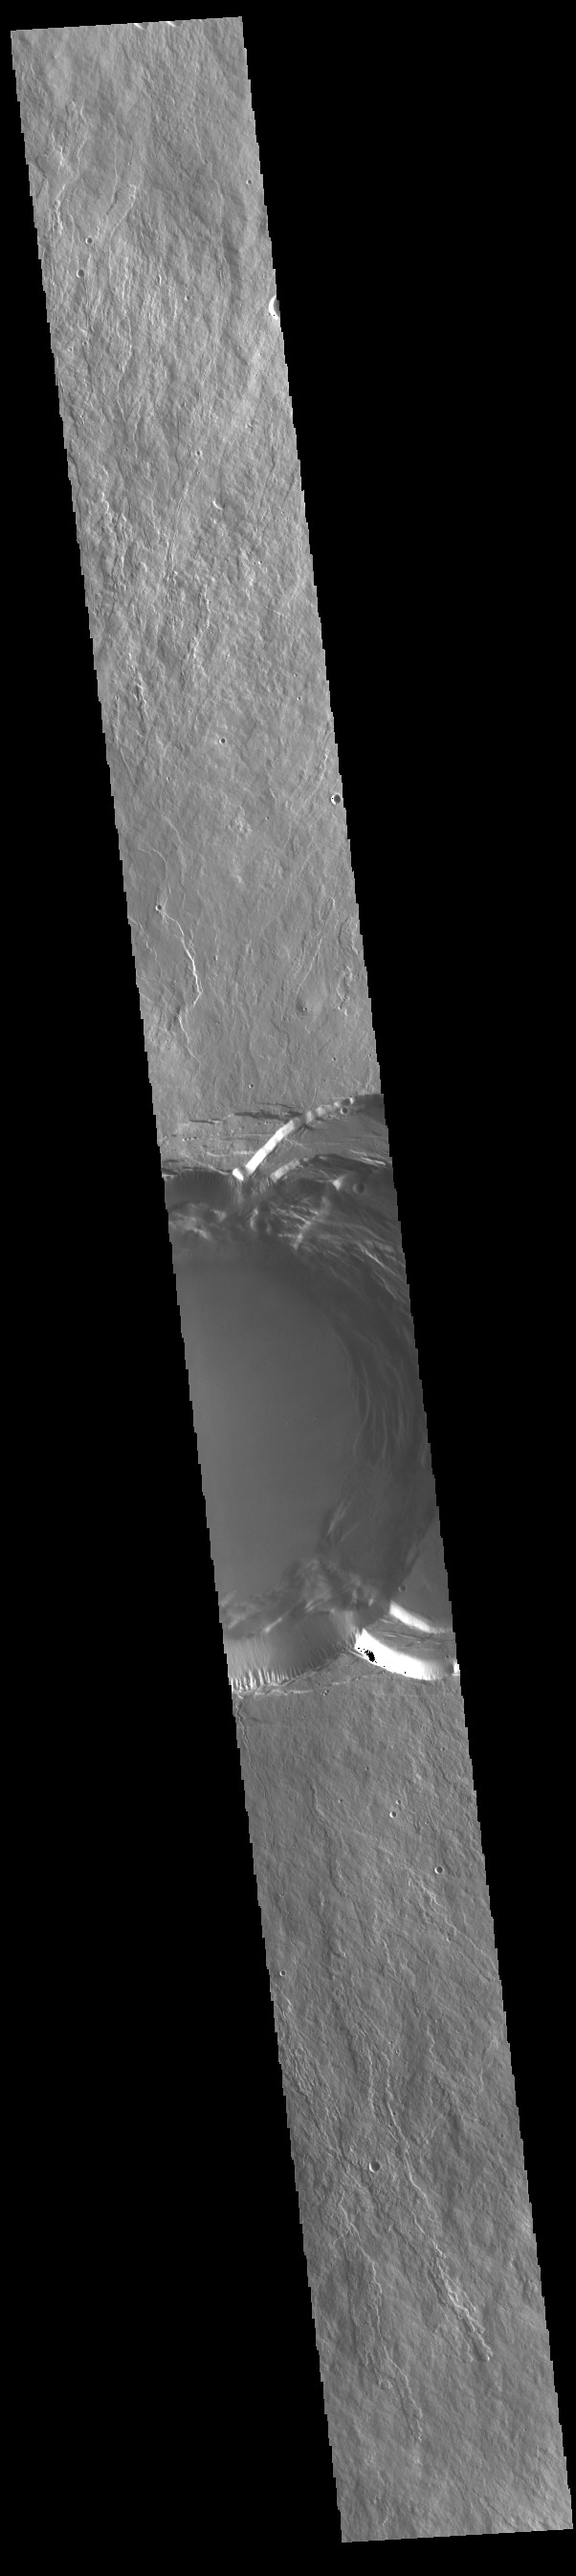

Ascraeus Mons Summit

This VIS image shows part of the summit of Ascraeus Mons. Ascraeus Mons is the northernmost and tallest of the three large aligned Tharsis volcanoes. Calderas are found at the tops of volcanoes and are the source region for magma that rises from an underground lava source to erupt at the surface. Volcanoes are formed by repeated flows from the central caldera. The final eruptions can pool within the summit caldera, leaving a flat surface as they cool. Calderas are also a location of collapse, creating rings of tectonic faults that form the caldera rim. Ascraeus Mons has several caldera features at its summit. Ascraeus Mons is 18 km (11 miles) tall, for comparison Mauna Kea – the tallest volcano on Earth – is 10 km tall (6.2 miles, measured from the base below sea level).

Credit: NASA/JPL-Caltech/ASU